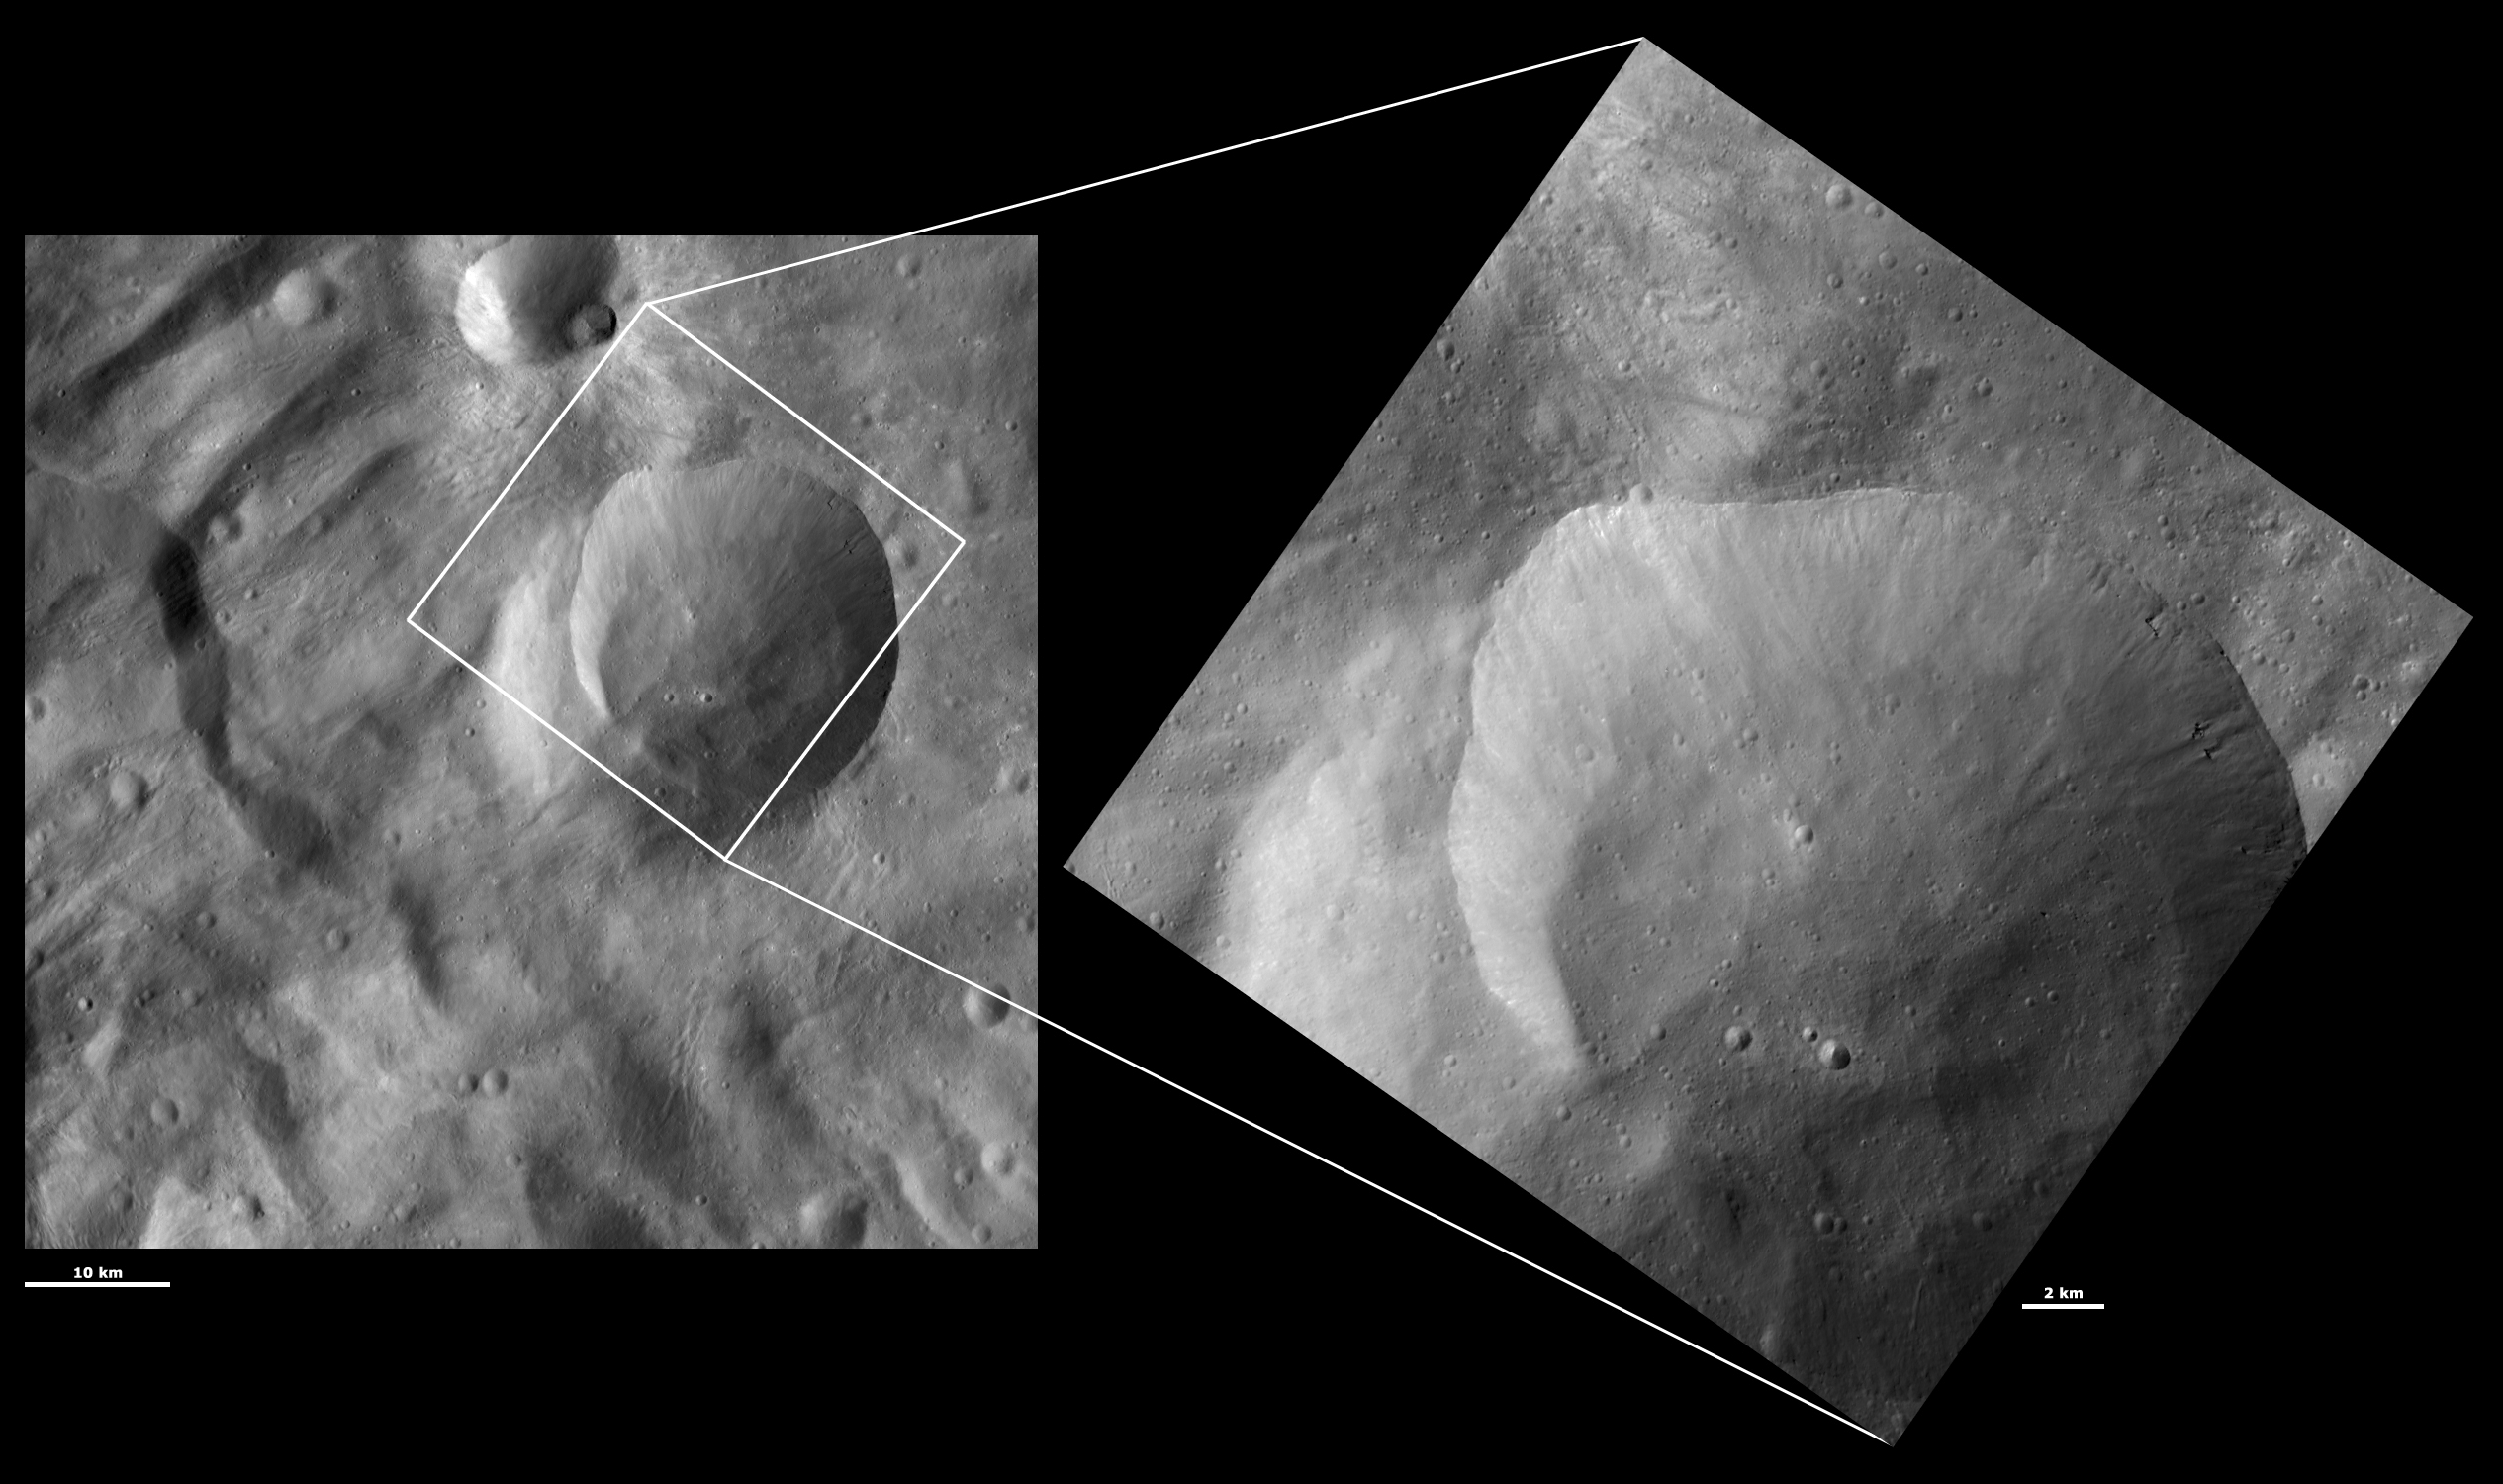

HAMO and LAMO Images of Eusebia Crater

These Dawn framing camera (FC) images of Vesta show Eusebia crater at both HAMO (high-altitude mapping orbit) and LAMO (low-altitude mapping orbit) resolutions. The left image is the HAMO image and the right image is the LAMO image. Eusebia is the large crater that almost fills the LAMO image. The LAMO image is approximately 3 times better spatial resolution than the HAMO image. In images with higher spatial resolutions smaller objects can be better distinguished. For example, in the LAMO image many more tiny craters can be seen in the base of Eusebia than in the HAMO image. Also, details such as boulders below the right rim of Eusebia, distinguished by the dark shadows that they cast, can be seen much more clearly in the LAMO image.

These images are located in Vesta’s Tuccia quadrangle, in Vesta’s southern hemisphere. NASA’s Dawn spacecraft obtained the left image with its framing camera on Oct. 11, 2011. This image was taken through the camera’s clear filter. The distance to the surface of Vesta is 700 kilometers (435 miles) and the image has a resolution of about 68 meters (223 feet) per pixel. This image was acquired during the HAMO (high-altitude mapping orbit) phase of the mission. NASA’s Dawn spacecraft obtained the right image with its framing camera on Dec. 20, 2011. This image was taken through the camera’s clear filter. The distance to the surface of Vesta is 272 kilometers (169 miles) and the image has a resolution of about 24 meters (79 feet) per pixel. This image was acquired during the LAMO (low-altitude mappingorbit) phase of the mission.

The Dawn mission to Vesta and Ceres is managed by NASA’s Jet Propulsion Laboratory, a division of the California Institute of Technology in Pasadena, for NASA’s Science Mission Directorate, Washington D.C. UCLA is responsible for overall Dawn mission science. The Dawn framing cameras have been developed and built under the leadership of the Max Planck Institute for Solar System Research, Katlenburg-Lindau, Germany, with significant contributions by DLR German Aerospace Center, Institute of Planetary Research, Berlin, and in coordination with the Institute of Computer and Communication Network Engineering, Braunschweig. The framing camera project is funded by the Max Planck Society, DLR, and NASA/JPL.

Credit: NASA/JPL-Caltech/UCLA/MPS/DLR/IDA